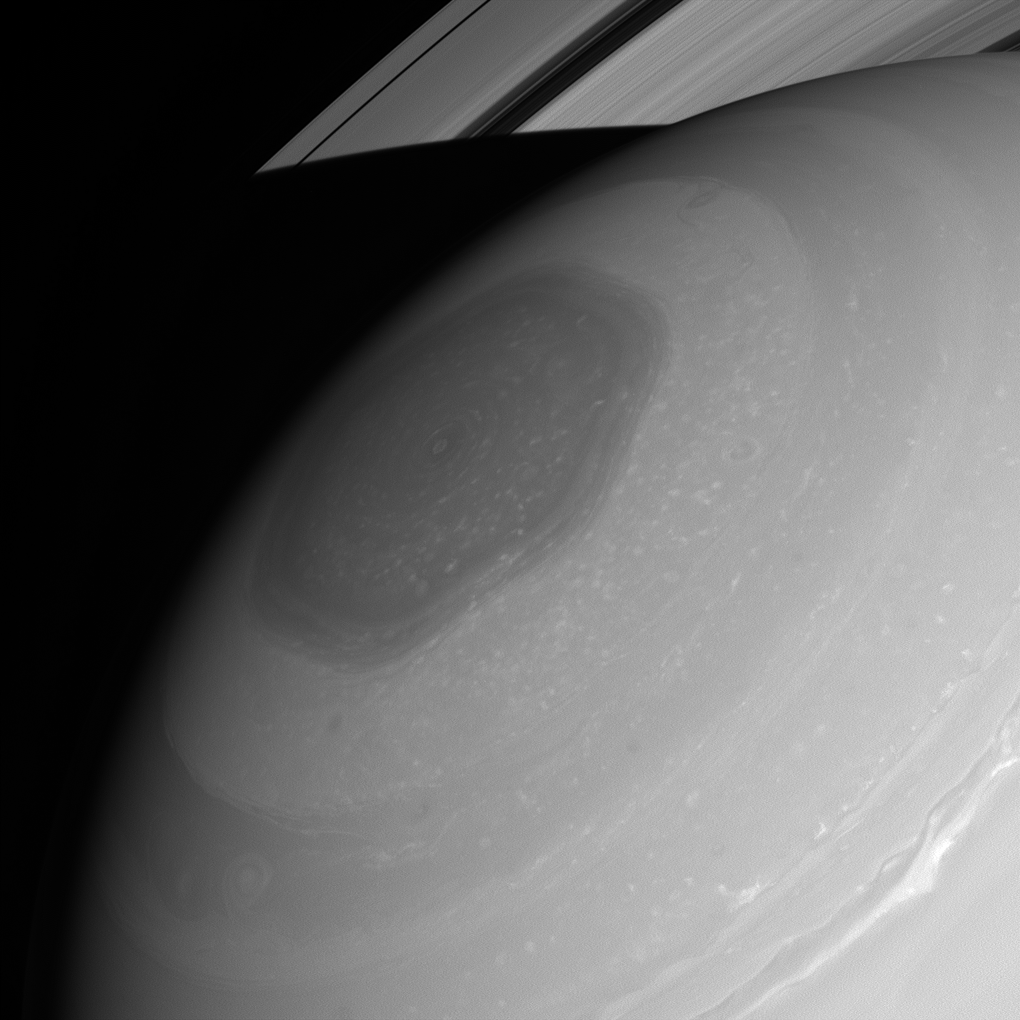

Wavy Polar Jet

Nature is often more complex and wonderful than it first appears. For example, although it looks like a simple hexagon, this feature surrounding Saturn’s north pole is really a manifestation of a meandering polar jet stream. Scientists are still working to understand more about its origin and behavior.

For more on the hexagon, see PIA11682.

This view looks toward the sunlit side of the rings from about 33 degrees above the ringplane. The image was taken in red light with the Cassini spacecraft wide-angle camera on July 24, 2013.

The view was acquired at a distance of approximately 605,000 miles (973,000 kilometers) from Saturn and at a Sun-Saturn-spacecraft, or phase, angle of 19 degrees. Image scale is 36 miles (58 kilometers) per pixel.

The Cassini-Huygens mission is a cooperative project of NASA, the European Space Agency and the Italian Space Agency. NASA’s Jet Propulsion Laboratory, a division of the California Institute of Technology in Pasadena, manages the mission for NASA’s Science Mission Directorate, Washington. The Cassini orbiter and its two onboard cameras were designed, developed and assembled at JPL. The imaging operations center is based at the Space Science Institute in Boulder, Colo.

Credit: NASA/JPL-Caltech/Space Science Institute